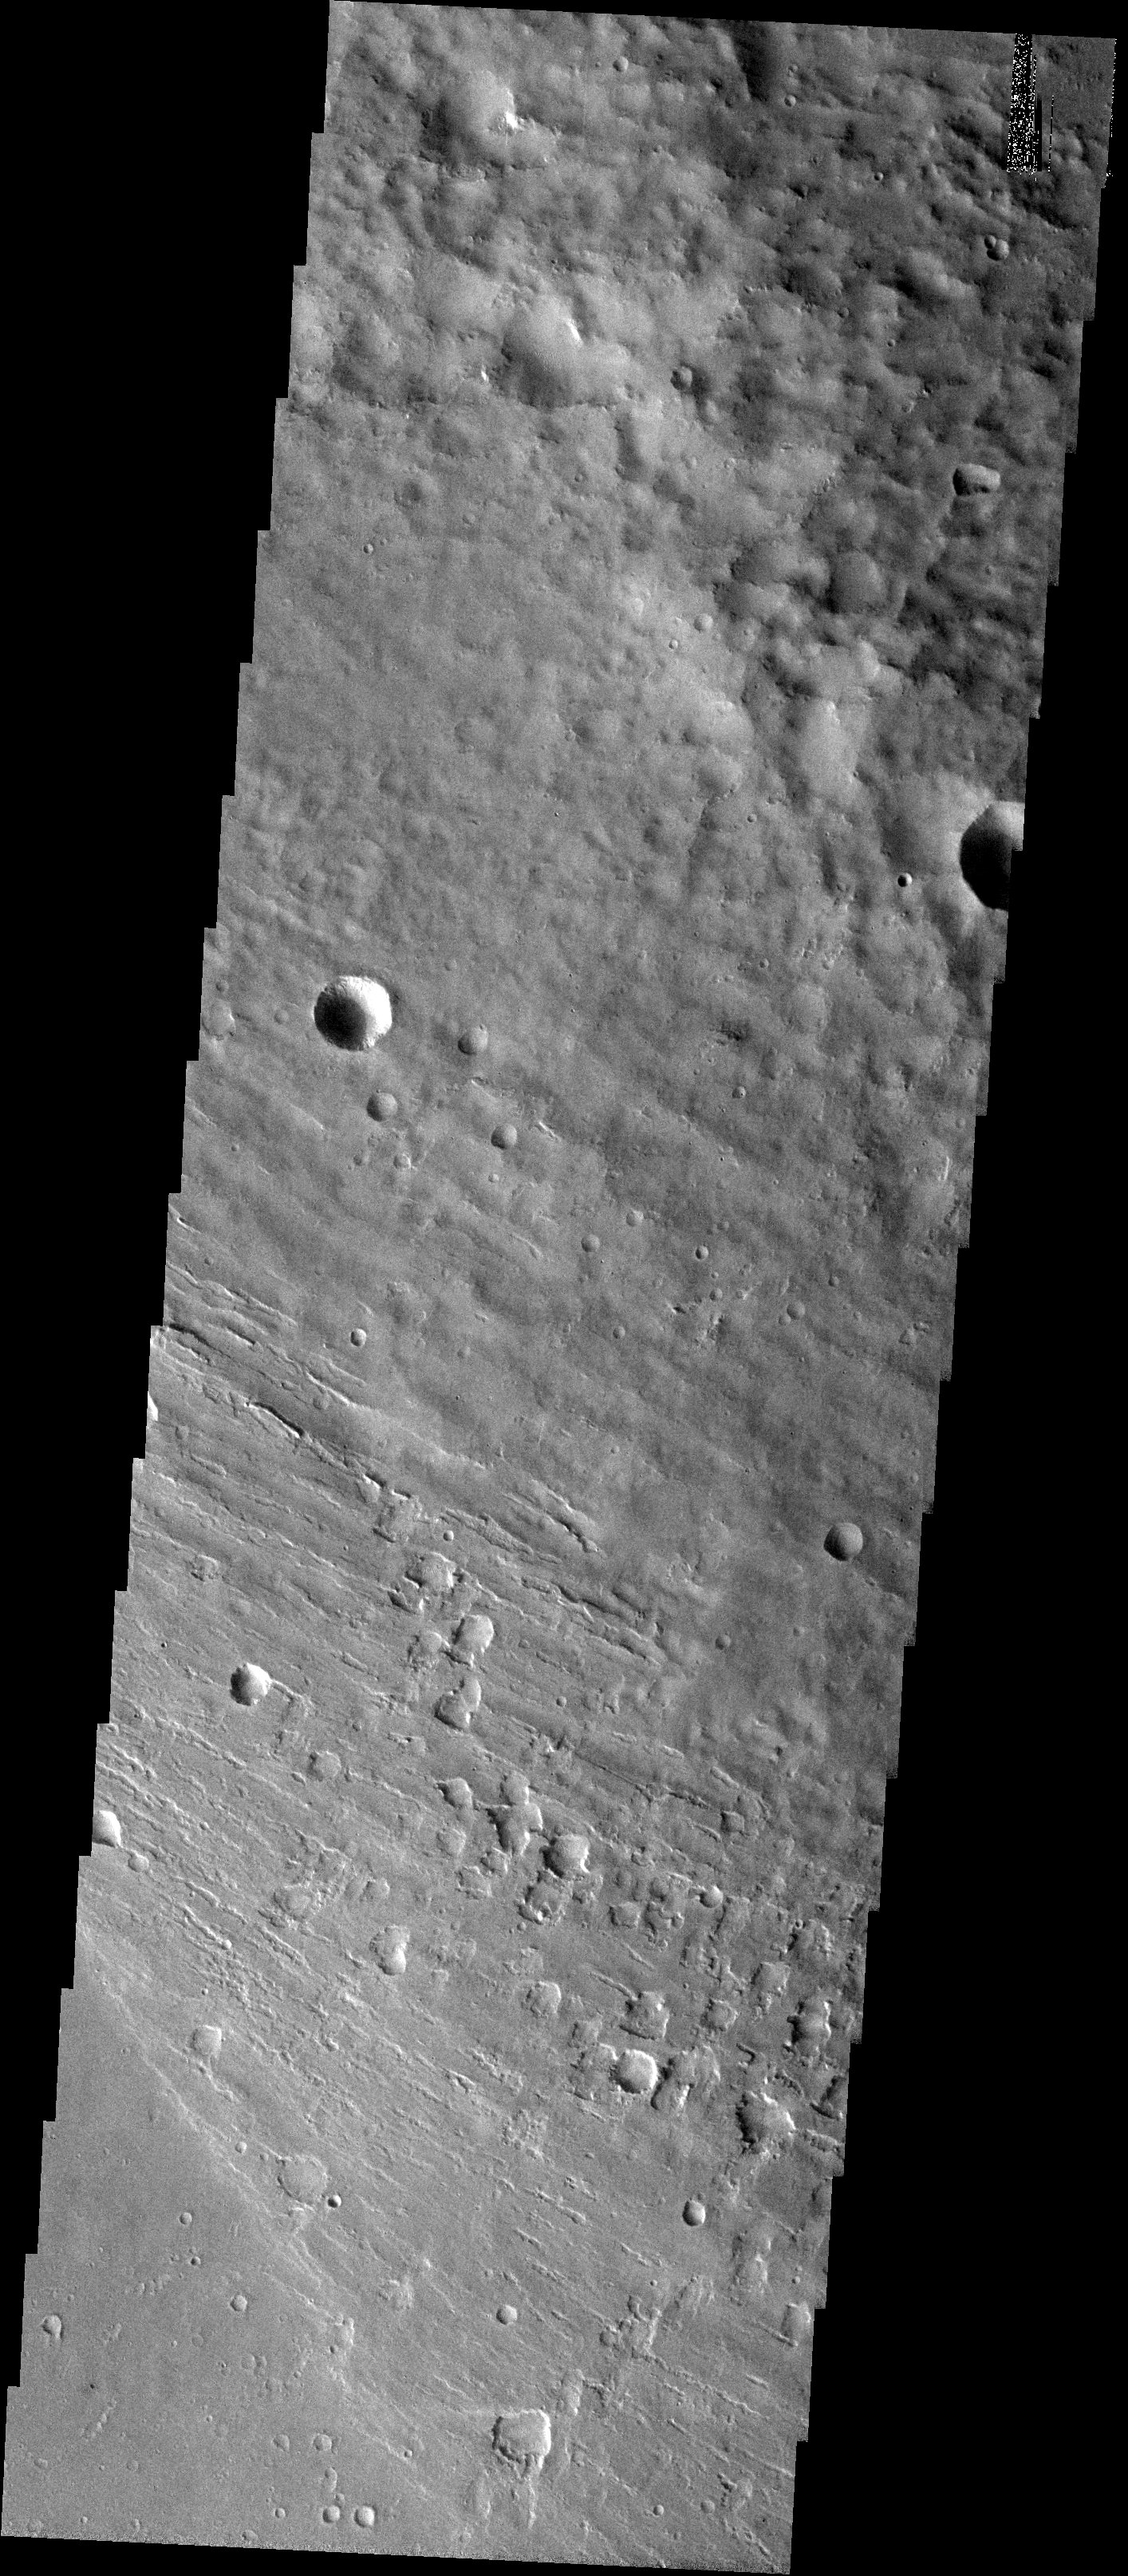

A Different Medusae Fossae Formation

Released 10 October 2003

The western-most mound of the discontinuous deposit of Medusae Fossae Formation (MFF) shows a style of erosion different from the typical. The MFF commonly displays a range of yardang features, the boat hull shaped ridges that result from wind erosion, like those seen in a previous THEMIS image (Yardangs in Medusa Fossae). The current image shows no obvious yardangs and instead shows pits and troughs that appear to be due to collapse rather than wind erosion.

Image information: VIS instrument. Latitude 2.6, Longitude 139.7 East (220.3 West). 19 meter/pixel resolution.

Note: this THEMIS visual image has not been radiometrically nor geometrically calibrated for this preliminary release. An empirical correction has been performed to remove instrumental effects. A linear shift has been applied in the cross-track and down-track direction to approximate spacecraft and planetary motion. Fully calibrated and geometrically projected images will be released through the Planetary Data System in accordance with Project policies at a later time.

NASA’s Jet Propulsion Laboratory manages the 2001 Mars Odyssey mission for NASA’s Office of Space Science, Washington, D.C. The Thermal Emission Imaging System (THEMIS) was developed by Arizona State University, Tempe, in collaboration with Raytheon Santa Barbara Remote Sensing. The THEMIS investigation is led by Dr. Philip Christensen at Arizona State University. Lockheed Martin Astronautics, Denver, is the prime contractor for the Odyssey project, and developed and built the orbiter. Mission operations are conducted jointly from Lockheed Martin and from JPL, a division of the California Institute of Technology in Pasadena.

Credit: NASA/JPL/Arizona State University